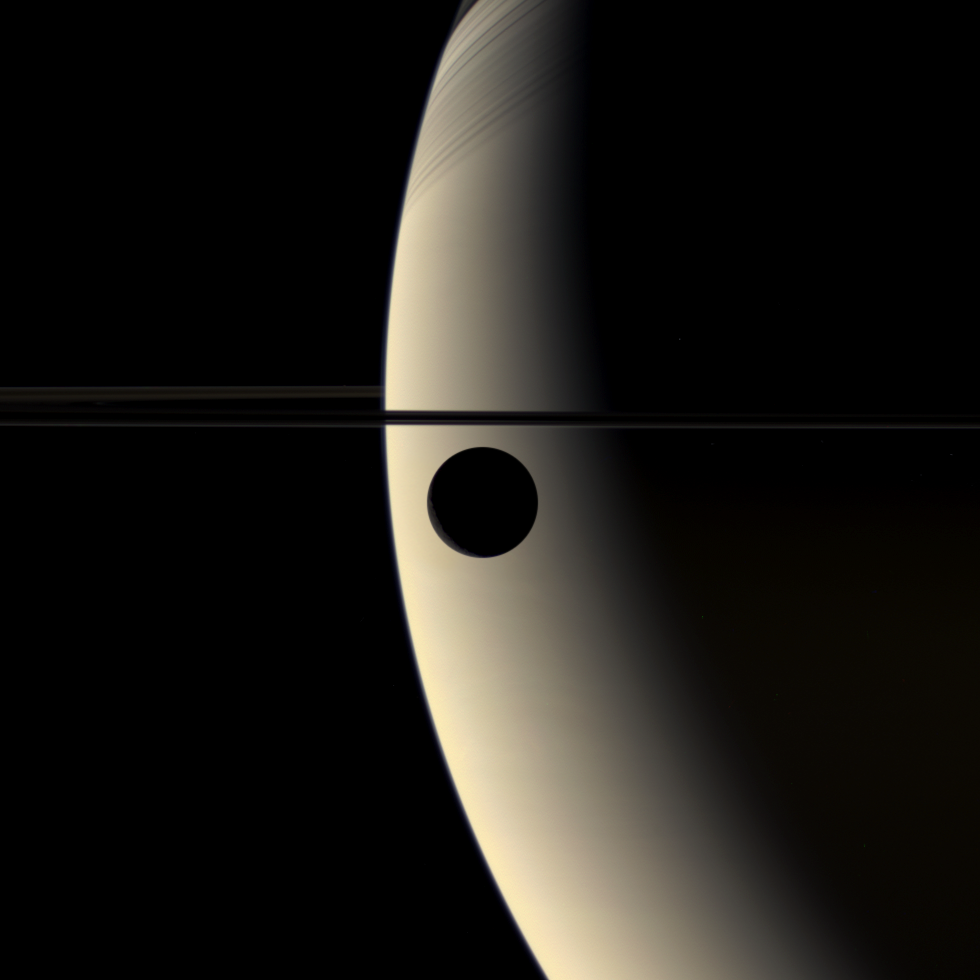

Rhea Transits Saturn

Rhea Transits Saturn

The slim crescent of the moon Rhea glides silently onto the featureless, golden face of Saturn in this mesmerizing color movie. In an interplay of contrast and shadow, the moon goes dark against the planet, and then its crescent suddenly brightens as it slips in front of Saturn’s night side.

This view looks down onto the unlit side of Saturn’s rings, which cast soft, linear shadows onto the planet’s northern hemisphere.

The movie was created using 60 images taken using red, green and blue spectral filters over a period of about 45 minutes.

The images were acquired by the Cassini spacecraft wide-angle camera on March 21, 2006, at a distance of approximately 221,000 kilometers (137,000 miles) from Rhea. The image scale is approximately 13 kilometers (8 miles) per pixel.

The Cassini-Huygens mission is a cooperative project of NASA, the European Space Agency and the Italian Space Agency. The Jet Propulsion Laboratory, a division of the California Institute of Technology in Pasadena, manages the mission for NASA’s Science Mission Directorate, Washington, D.C. The Cassini orbiter and its two onboard cameras were designed, developed and assembled at JPL. The imaging operations center is based at the Space Science Institute in Boulder, Colo.

For more information about the Cassini-Huygens mission visit http://saturn.jpl.nasa.gov/. The Cassini imaging team homepage is at http://ciclops.org.

Note: this release was formerly entitled “Rhea Occults Saturn.”

Credit: NASA/JPL/Space Science Institute